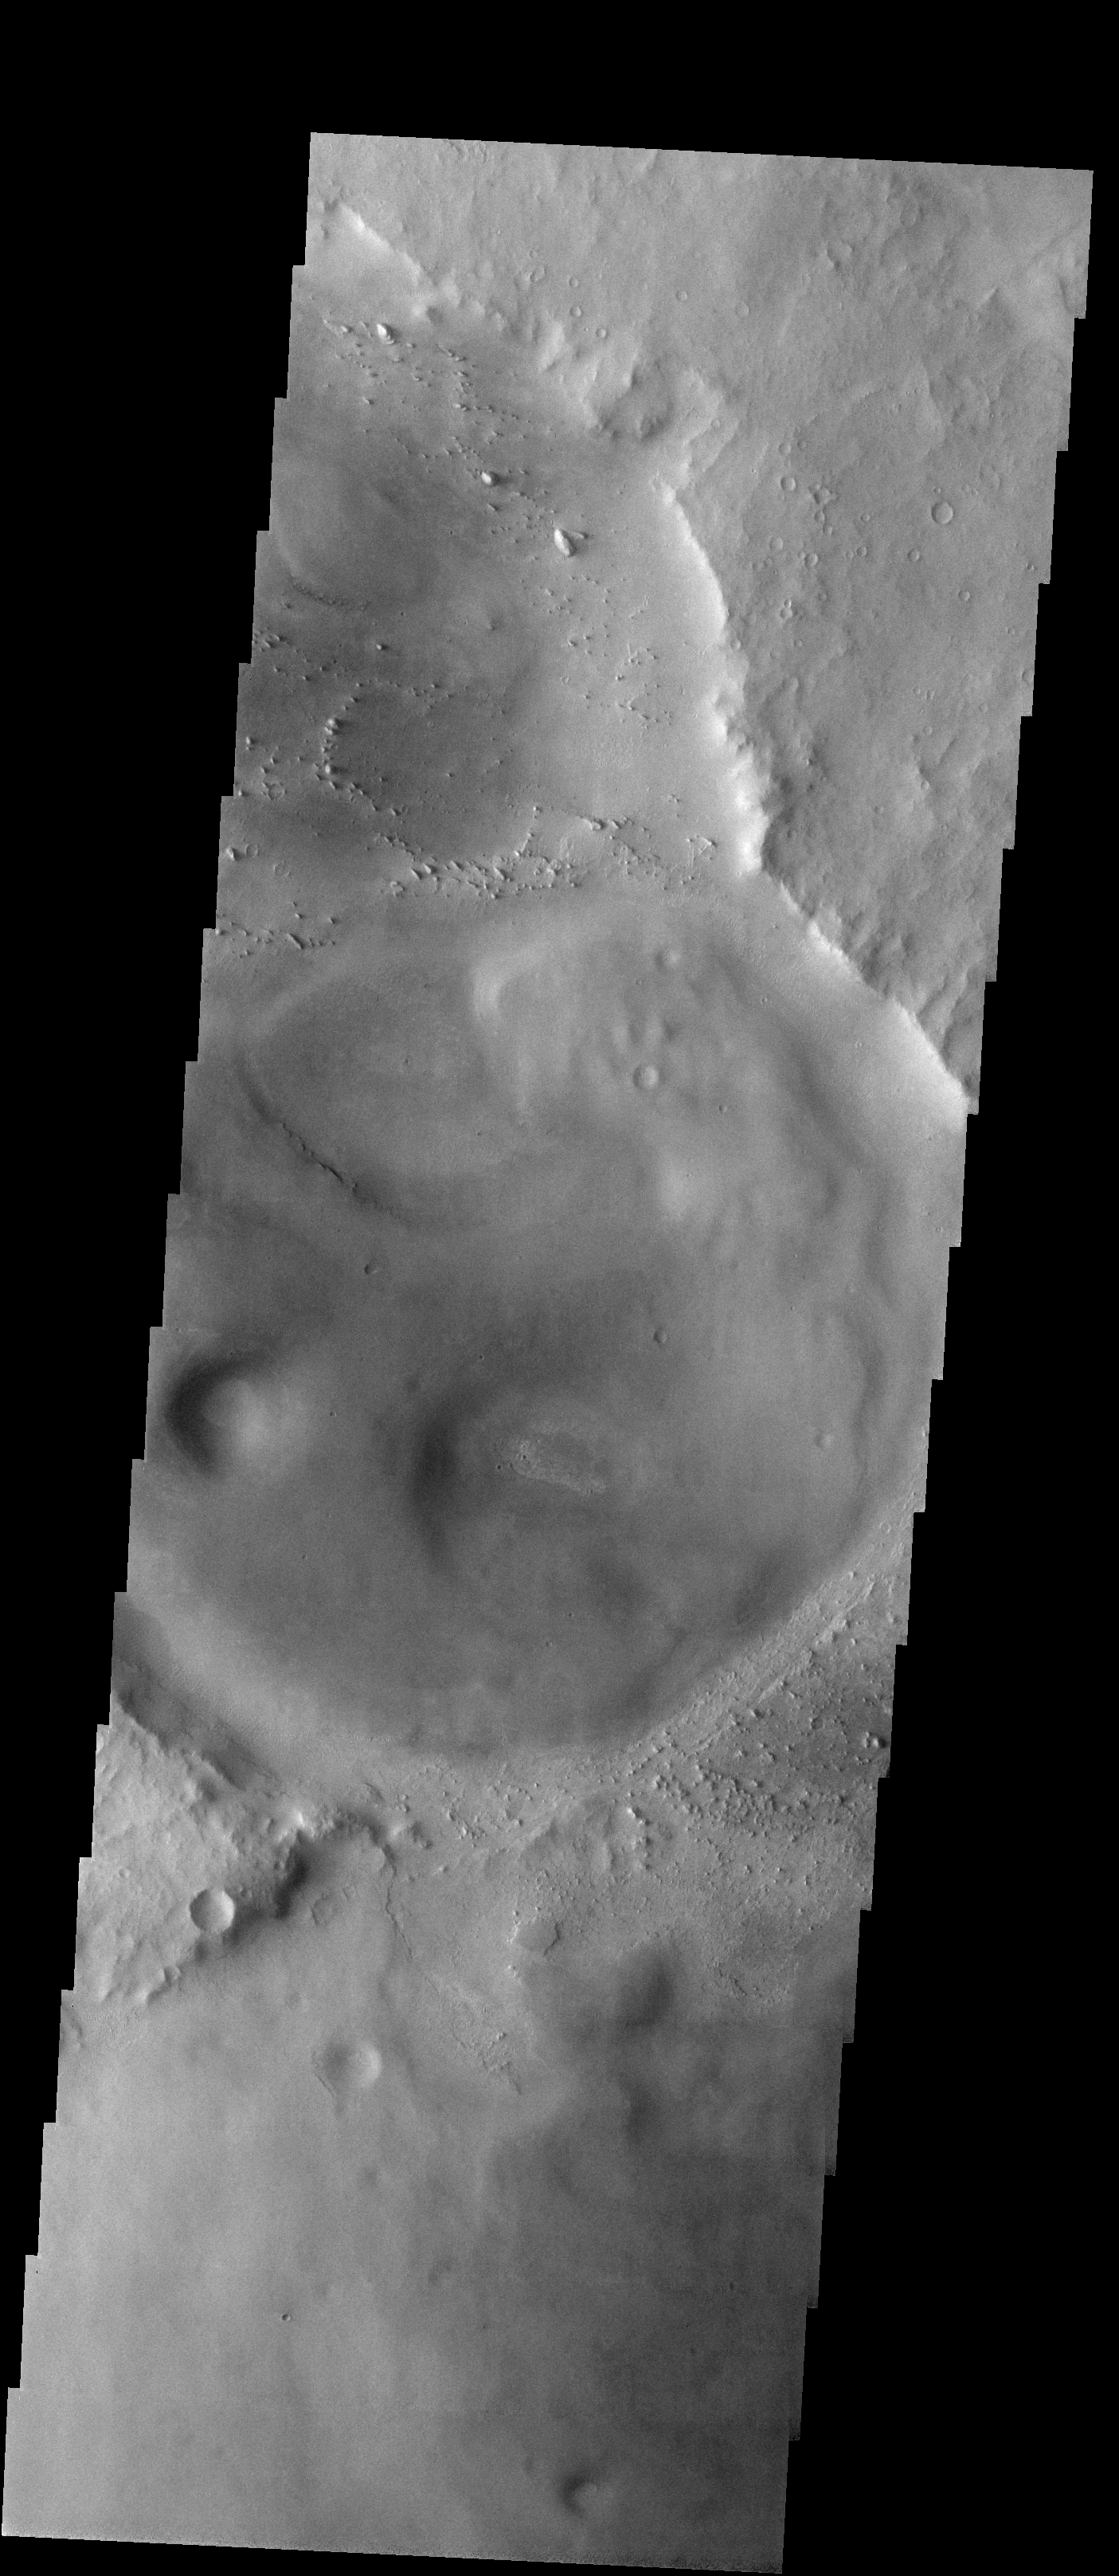

Meridiani, Here We Come!

Released 23 January 2004

Tomorrow night at around 9:05pm PST, the Mars Exploration Rover Opportunity should land slightly to the southeast of this image. Its goal is to investigate the hematite found by the Thermal Emission Spectrometer (TES) onboard the Mars Global Surveyor orbiter.

Image information: VIS instrument. Latitude -1.7, Longitude 352.4 East (7.6 West). 19 meter/pixel resolution.

Note: this THEMIS visual image has not been radiometrically nor geometrically calibrated for this preliminary release. An empirical correction has been performed to remove instrumental effects. A linear shift has been applied in the cross-track and down-track direction to approximate spacecraft and planetary motion. Fully calibrated and geometrically projected images will be released through the Planetary Data System in accordance with Project policies at a later time.

NASA’s Jet Propulsion Laboratory manages the 2001 Mars Odyssey mission for NASA’s Office of Space Science, Washington, D.C. The Thermal Emission Imaging System (THEMIS) was developed by Arizona State University, Tempe, in collaboration with Raytheon Santa Barbara Remote Sensing. The THEMIS investigation is led by Dr. Philip Christensen at Arizona State University. Lockheed Martin Astronautics, Denver, is the prime contractor for the Odyssey project, and developed and built the orbiter. Mission operations are conducted jointly from Lockheed Martin and from JPL, a division of the California Institute of Technology in Pasadena.

Credit: NASA/JPL/Arizona State University